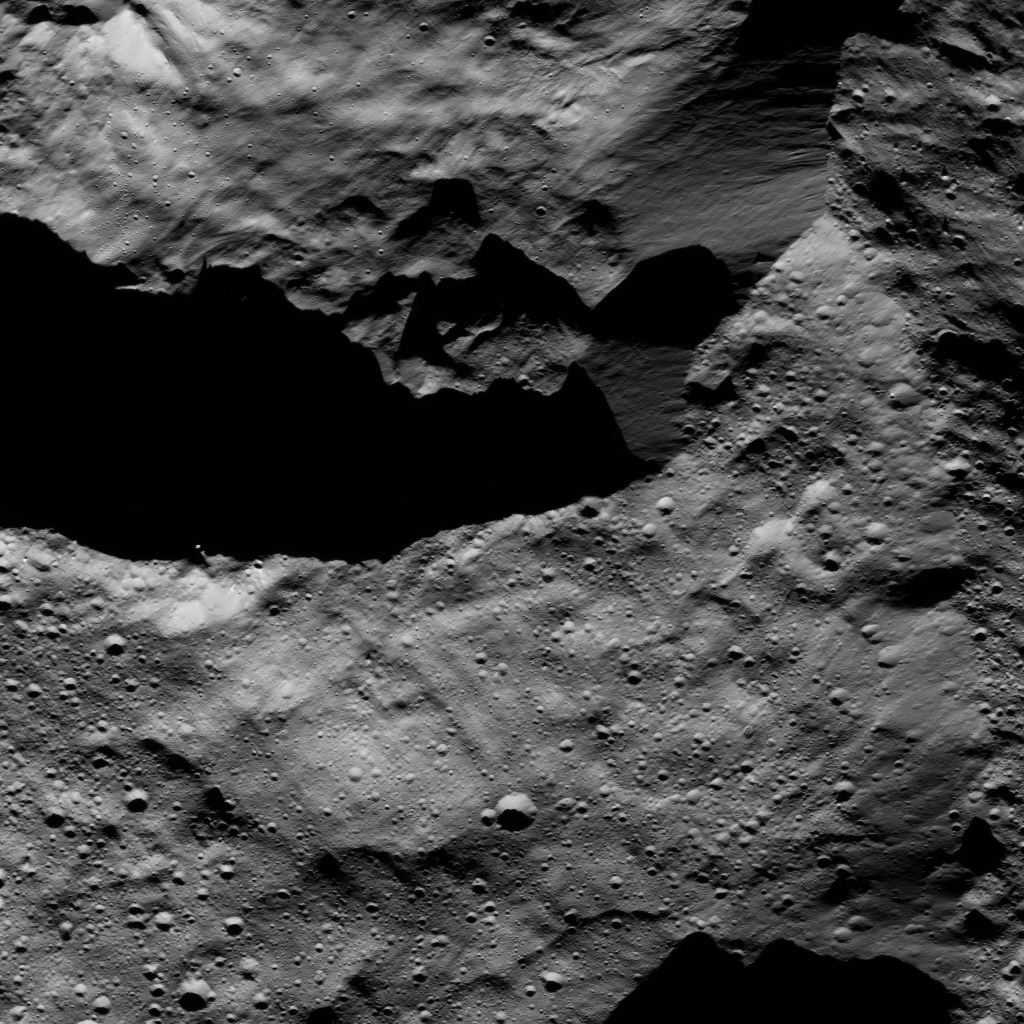

Dawn LAMO Image 140

This view from Ceres’ northern hemisphere shows parts of Datan Crater (at left) and Geshtin Crater (at right).

NASA’s Dawn spacecraft took this image on June 17, 2016, from its low-altitude mapping orbit, at a distance of about 240 miles (385 kilometers) above the surface. The image resolution is 120 feet (35 meters) per pixel.

Dawn’s mission is managed by JPL for NASA’s Science Mission Directorate in Washington. Dawn is a project of the directorate’s Discovery Program, managed by NASA’s Marshall Space Flight Center in Huntsville, Alabama. UCLA is responsible for overall Dawn mission science. Orbital ATK, Inc., in Dulles, Virginia, designed and built the spacecraft. The German Aerospace Center, the Max Planck Institute for Solar System Research, the Italian Space Agency and the Italian National Astrophysical Institute are international partners on the mission team.

Credit: NASA/JPL-Caltech/UCLA/MPS/DLR/IDA